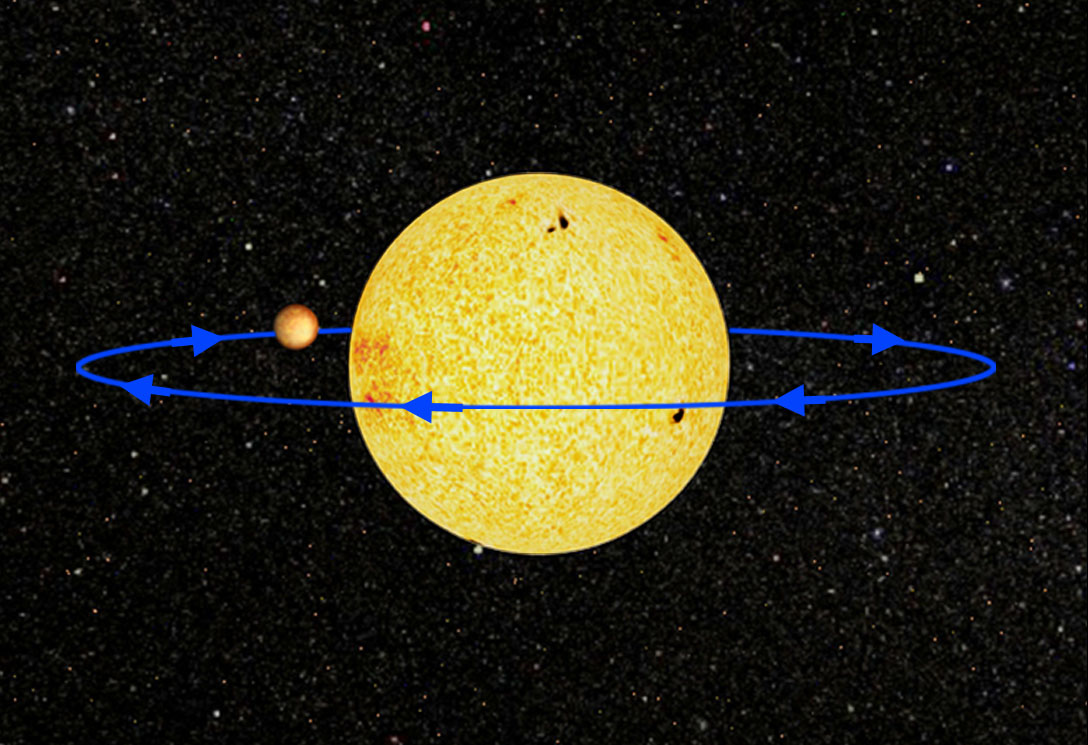

Probing Exoplanets From the Ground (Artist Concept)

This artist concept shows the planetary system called HD 189733, located 63 light-years away in the constellation Vupecula. Astronomers performed the surprising feat of measuring methane and carbon dioxide in the atmosphere of the system’s known gas planet from a telescope on the ground — NASA’s 3-meter (10-foot) Infrared Telescope Facility, located atop Mauna Kea in Hawaii. Astronomers say this technique, when used with future space telescopes, would enable the atmospheric study of even smaller planets, perhaps even Earth-like ones expected to be discovered in coming years.

The chart above explains how the process works. The ground telescope, NASA’s Infrared Telescope Facility atop Mauna Kea, Hawaii, is illustrated along with the planetary system at upper left. To detect the chemicals in a planet’s atmosphere, astronomers measure light from the star system as its planet, which is lined up edge-on from our point of view, orbits around. The total light is measured (B in the chart at lower left), and then, when the planet disappears behind the star, the light of the star alone is measured (A). By subtracting A from B, you get light from just the planet. A breakdown of this light into its basic wavelength components is then plotted out to reveal the “fingerprints” of chemicals. These data, shown at upper right, are called a spectrum. The molecular drawings at lower right show the three molecules identified so far in the planet HD 189733b — water, carbon dioxide and methane.

Credit: NASA/JPL-Caltech